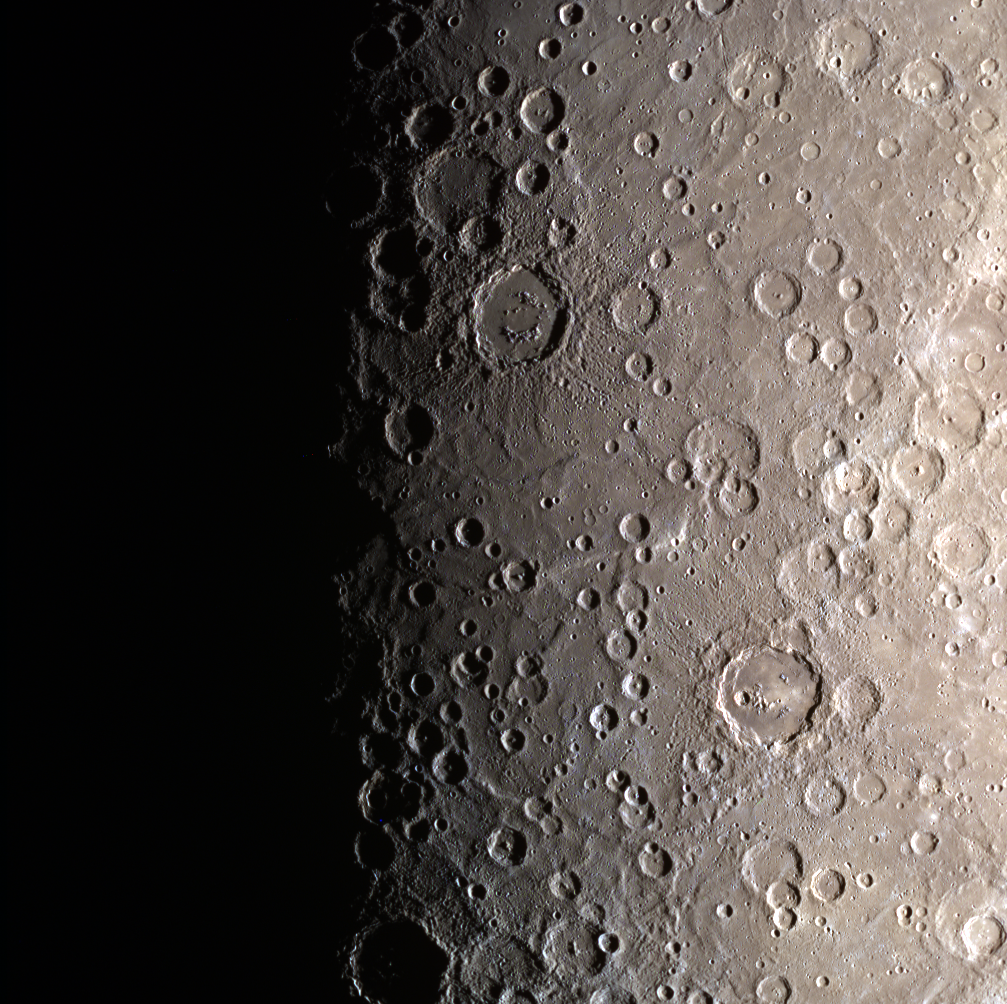

I’ll Be Back!

The terminator returns! This color image portrays the striking separation of night and day on Mercury, evident in the change from dark to light. On Mercury, a solar day (the time it takes for the Sun to return to the same spot in the sky) is equal to 176 Earth days! Check out this animation of a day on Mercury!

Date acquired: June 09, 2013
Image Mission Elapsed Time (MET): 13112416, 13112408, 13112404
Image ID: 4226598, 4226596, 4226595
Instrument: Wide Angle Camera (WAC) of the Mercury Dual Imaging System (MDIS)
WAC filters: 9, 7, 6 (996, 748, 433 nanometers) in red, green, and blue
Center Latitude: -73.27°
Center Longitude: 82.14° E
Resolution: 1473 meters/pixel
Scale: Image height is 1540 km (957 miles)
Incidence Angle: 84.2°
Emission Angle: 15.2°
Phase Angle: 69.0°

The MESSENGER spacecraft is the first ever to orbit the planet Mercury, and the spacecraft’s seven scientific instruments and radio science investigation are unraveling the history and evolution of the Solar System’s innermost planet. MESSENGER acquired over 150,000 images and extensive other data sets. MESSENGER is capable of continuing orbital operations until early 2015.

For information regarding the use of images, see the MESSENGER image use policy.

Credit: NASA/Johns Hopkins University Applied Physics Laboratory/Carnegie Institution of Washington